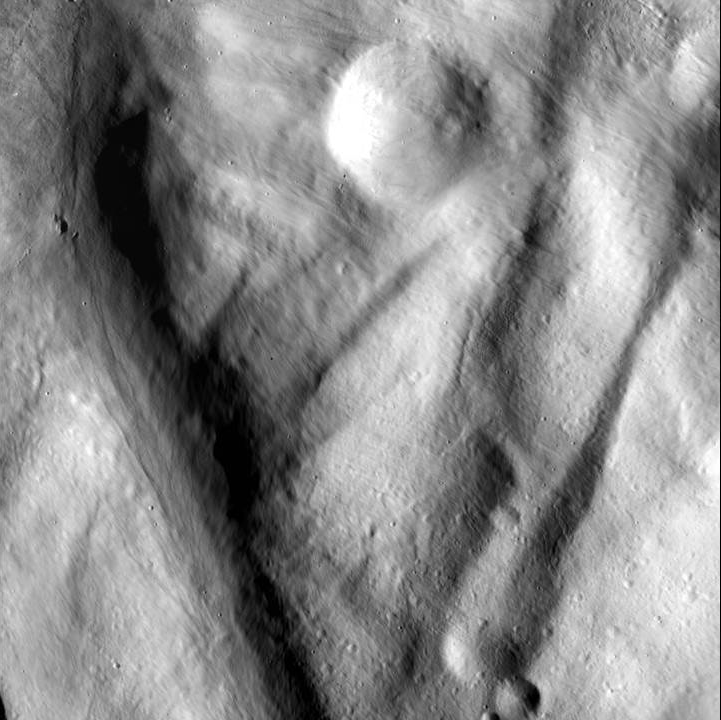

Flowing Material

This image, from NASA’s Dawn spacecraft, shows rock material that has moved across the surface and flowed into a low area in the ridged floor of the Rheasilvia basin on Vesta. The image shows how impacts and their aftermath constantly reshape the landscape.

This image was acquired by Dawn’s framing camera on Dec. 18, 2011, during its low-altitude mapping orbit (on average 130 miles or 210 kilometers above the surface). Rheasilvia is at the south pole of Vesta. This image is just to the southeast of the crater seen in Figs. 3 and 4. It covers an area of 284 square miles (735 square kilometers).

The Dawn mission to the asteroids Vesta and Ceres is managed by NASA’s Jet Propulsion Laboratory, a division of the California Institute of Technology in Pasadena, for NASA’s Science Mission Directorate, Washington. Dawn is a project of the directorate’s Discovery Program, managed by NASA’s Marshall Space Flight Center in Huntsville, Ala. UCLA is responsible for overall Dawn mission science. The Dawn Framing Cameras have been developed and built under the leadership of the Max Planck Institute for Solar System Research, Katlenburg-Lindau, Germany, with significant contributions by DLR German Aerospace Center, Institute of Planetary Research, Berlin, and in coordination with the Institute of Computer and Communication Network Engineering, Braunschweig. The framing camera project is funded by the Max Planck Society, DLR, and NASA/JPL.

Credit: NASA/JPL-Caltech/UCLA/MPS/DLR/IDA/PSI